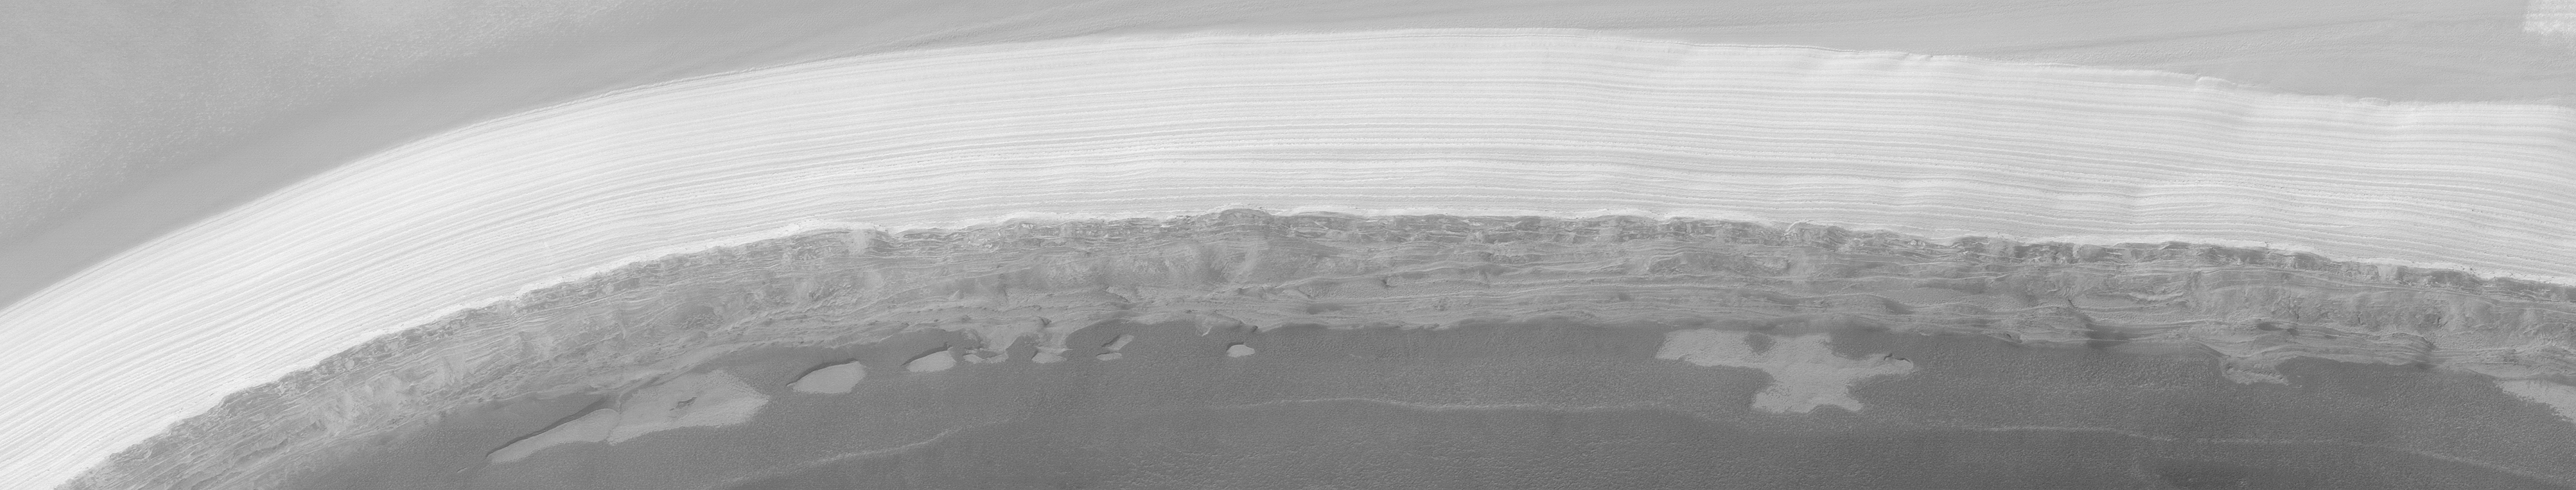

MGS MOC Extended Mission View of North Polar Layers

The north polar cap of Mars is the only place on the surface of the planet that is known to have water. Of course, the water there is frozen. Unfortunately, the martian north polar cap has been a difficult place for the Mars Global Surveyor (MGS) Mars Orbiter Camera (MOC) to view. Each winter, the pole spends approximately 6 months in darkness. Each spring, everything is covered with frost. In summer and through autumn, the cap is often obscured by clouds–sometimes clouds of dust from raging dust storms, and sometimes clouds of water ice crystals. However, a period of excellent viewing conditions occurred early in the MGS Extended Mission (from February through April 2001). This image, taken by MOC in April 2001, shows the layers comprising the north polar cap exposed in an arcuate scarp that occurs at one end of Chasma Boreale. MOC images acquired in 1999 showed that the polar cap has two types of layers: there is a stack of light-toned, nearly uniformly-bedded layers at the top, and a stack of darker-toned beds that form shelves and benches at the bottom. The darker, lower beds are older. Dozens of MOC images were targeted during the clear-atmosphere period in 2001 to test the MOC team’s hypotheses about the polar cap layers and these images have helped in documenting the nature of these layers. The lower, dark layers of the polar cap appear to include considerable amounts of sand, while the upper layers lack sand and instead may be a mixture of ice and dust. The lower layers appear to contributes and to the dune fields that surround the polar cap, though no dunes are present in the image shown here. This image is illuminated from the lower right and covers an area 14.5 km (9 mi.) across. The scarp slopes toward the bottom of the scene.

Malin Space Science Systems and the California Institute of Technology built the MOC using spare hardware from the Mars Observer mission. MSSS operates the camera from its facilities in San Diego, CA. The Jet Propulsion Laboratory’s Mars Surveyor Operations Project operates the Mars Global Surveyor spacecraft with its industrial partner, Lockheed Martin Astronautics, from facilities in Pasadena, CA and Denver, CO.

Credit: NASA/JPL/MSSS